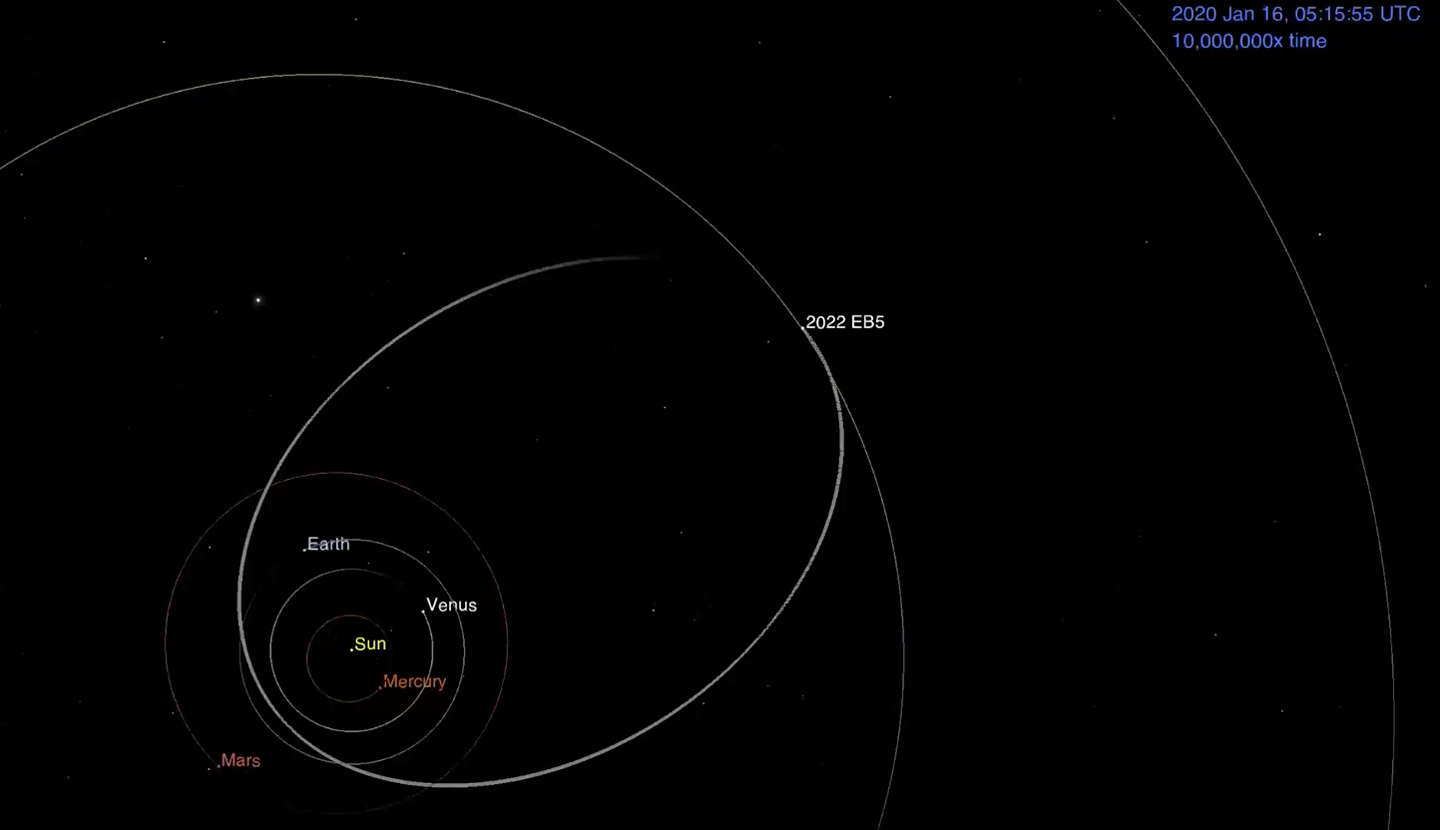

Animation of Asteroid 2022 EB5’s Orbit Before Hitting Earth’s Atmosphere

This animation shows asteroid 2022 EB5’s predicted orbit around the Sun before impacting into the Earth’s atmosphere on March 11, 2022. The asteroid – estimated to be about 6 ½ feet (2 meters) wide – was discovered two hours before impact. Using NASA’s Scout impact hazard assessment system, members of the Center for Near Earth Object Studies (CNEOS) – which is managed by NASA’s Jet Propulsion Laboratory in Southern California – accurately predicted where and when the asteroid would harmlessly break up in Earth’s atmosphere. Infrasound sensors, which can detect low frequency sound waves as they travel through the atmosphere, confirmed the impact occurred over the Norwegian Sea, southwest of Norway’s Jan Mayen island.

Credit: NASA/JPL-Caltech